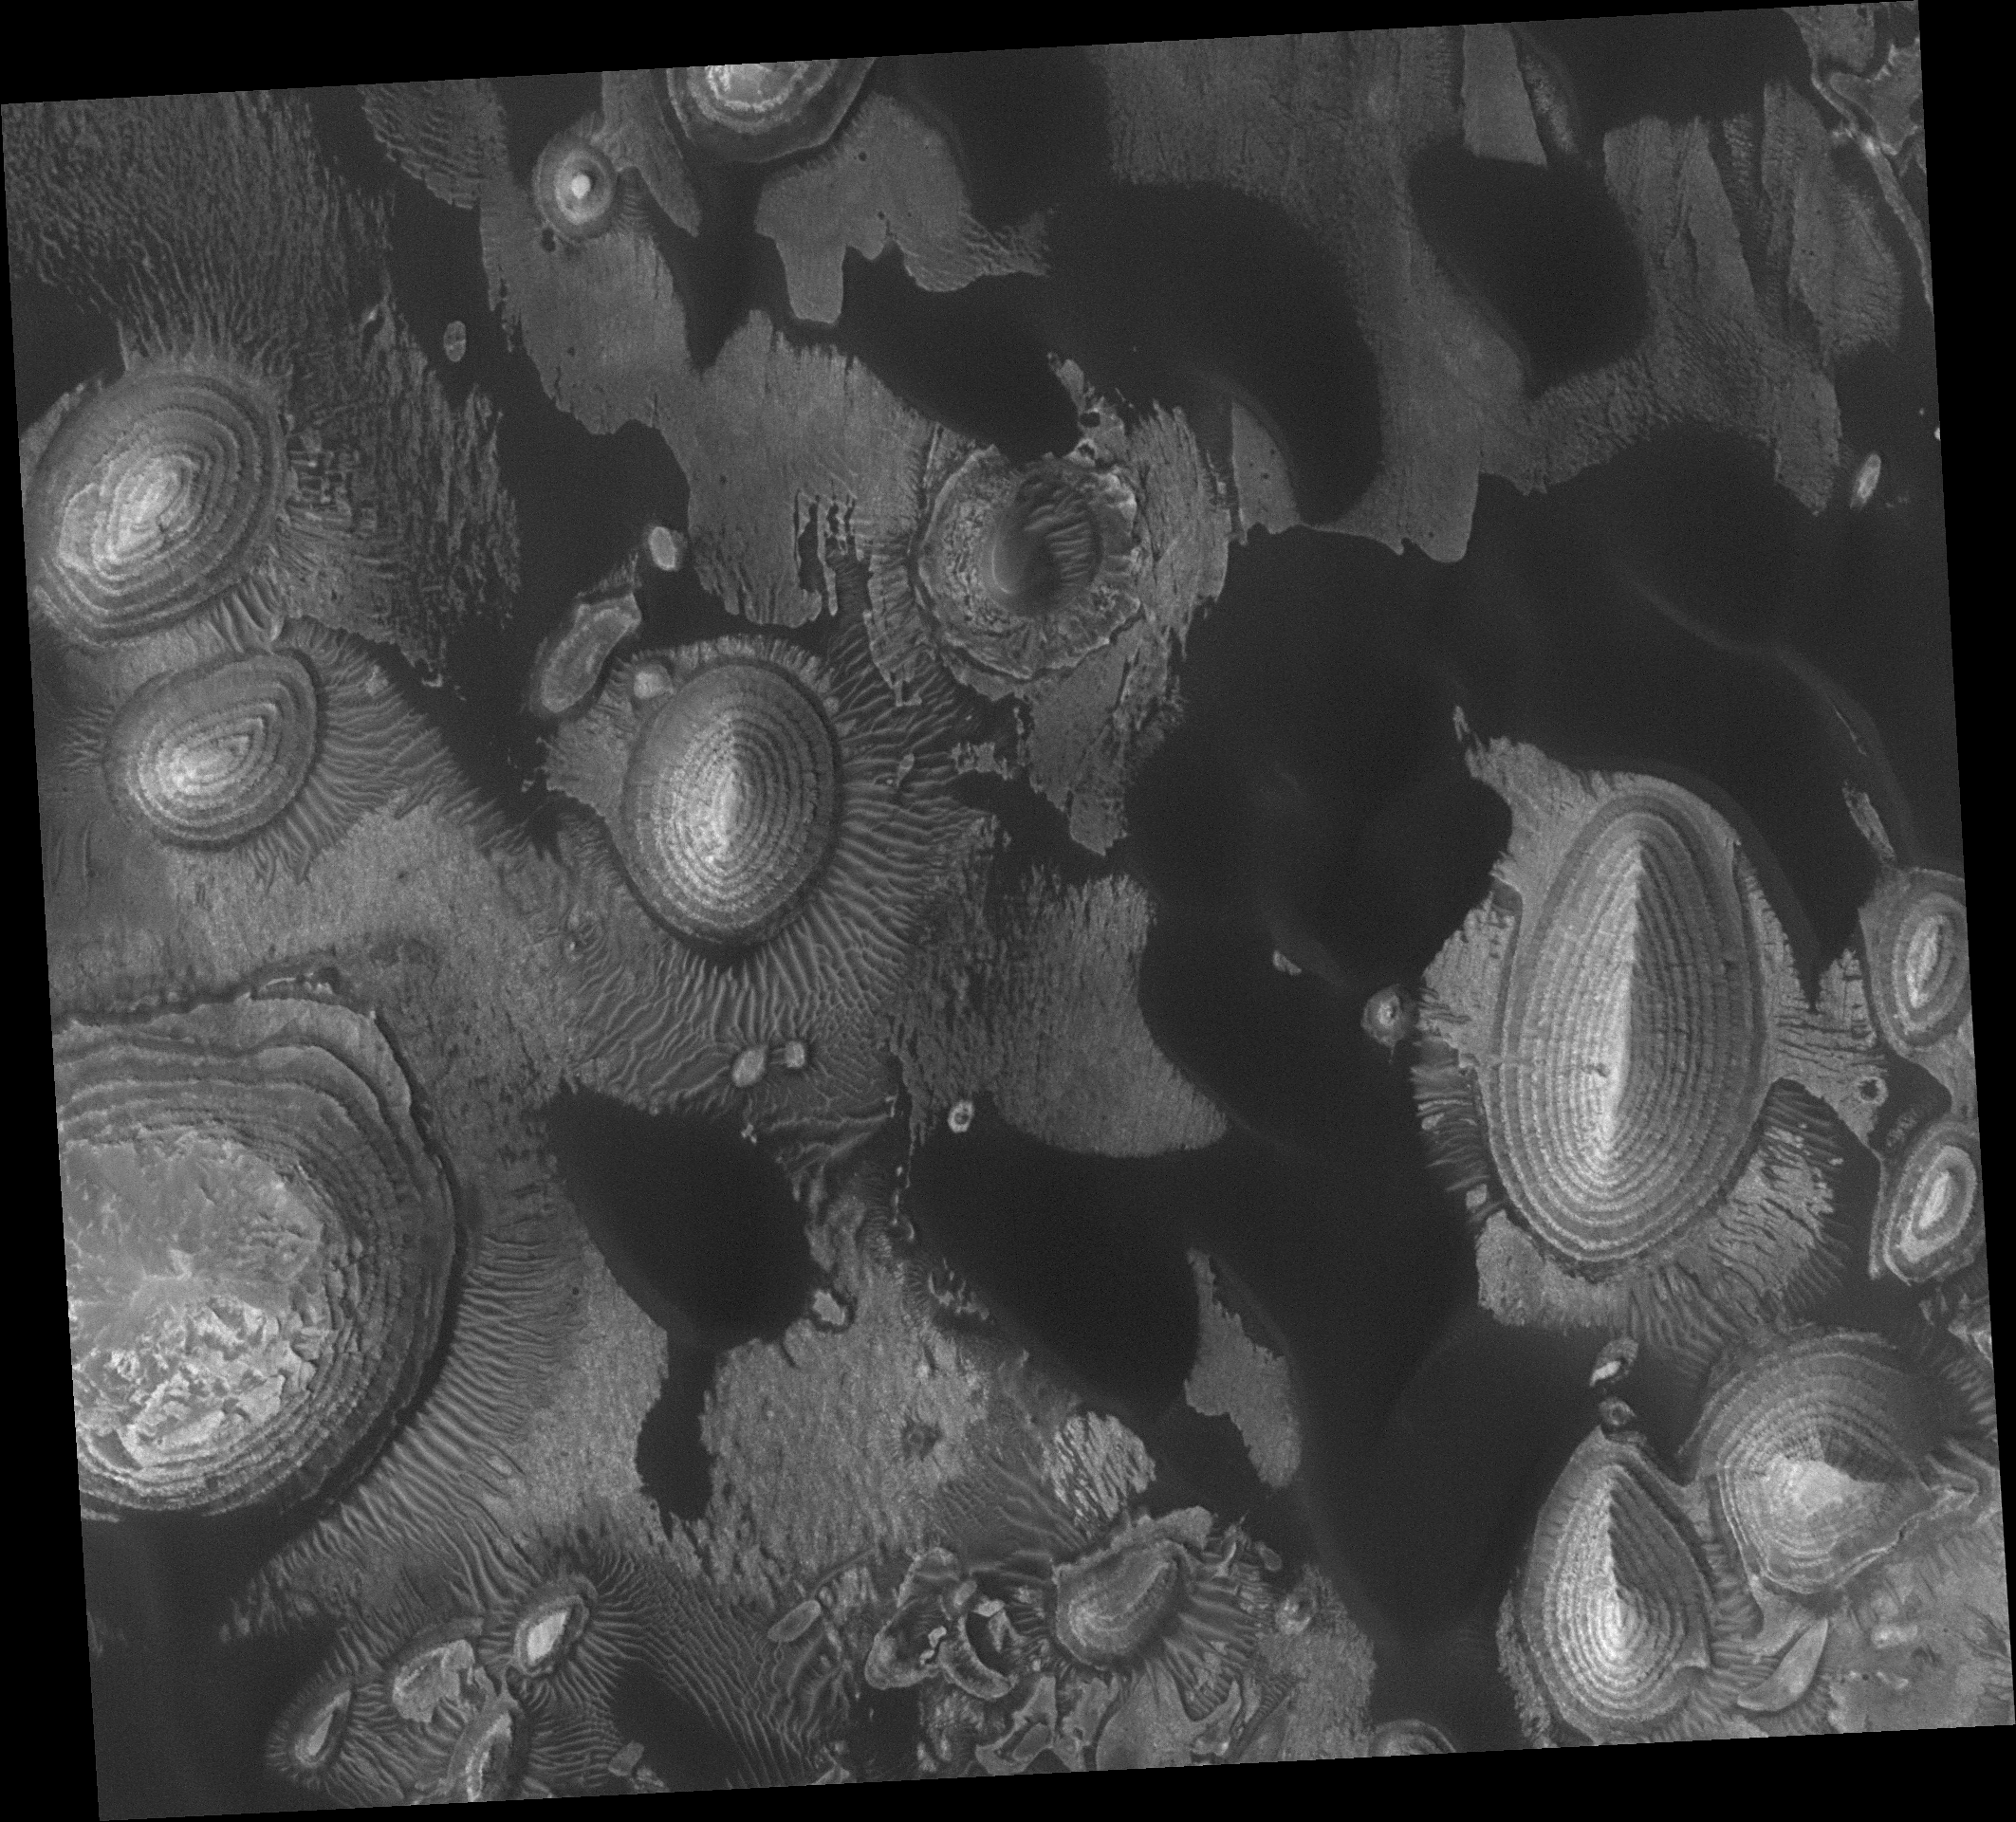

Something Old, Something New

20 September 2006
When it was launched in 1996, the plan was that Mars Global Surveyor (MGS) would wrap up its mission in 2000. Damage to a hinge connected to a solar panel slowed the orbit insertion aerobraking process by a year, so in 1997 the spacecraft team determined that MGS’s mission would end in early 2001. However, the spacecraft and its instruments remained healthy, and its mission was extended. And extended. And extended again. And again. MGS has now been orbiting the red planet for just over nine years. Throughout the mission, data from the Mars Orbiter Camera (MOC) have emphasized details about some of the very oldest and the very newest features exposed on the planet’s surface.

The very ancient and the modern come together in this small, approximately 3 km by 3 km (1.9 mi by 1.9 mi) area on the floor of an unnamed impact crater in western Arabia Terra.

Old are the light-toned, layered mounds scattered across the image. The layers form stair-steps leading to the top of each mound. In most cases, the ‘steps’ are not clean, but are instead covered with debris eroded from the next layer, or step, above. The mounds are remnants of layered rock that once covered the entire scene. They were deposited as sediment in the large, unnamed crater in which these landforms occur. Their regular thickness and repeated character suggest that episodic, or perhaps cyclic, processes brought sediment to the crater floor. If the crater contained water at the time the sediments were deposited, then they represent lakebed materials. The processes that (a) brought sediment to this site, (b) cemented the sediment to form rock, and (c) eroded the sediment to form the mounds we see today, all occurred at some time in the distant past.

New are the dark-toned sand dunes and intermediate-toned ripples. The dark dunes were formed of sand that in relatively recent times has been blown by wind from the northeast (upper right) toward the southwest (lower left). The dunes have slowly encroached upon the older, light-toned, layered mounds. Surrounding each mound is a suite of intermediate-toned ripples. These are large ripples, relative to counterparts on Earth, and are most likely made up of grains somewhat coarser than sand, typically of several millimeters in size. The ripples form a pattern that is generally radial to each mound, indicating that they formed in winds that interacted with these topographic obstacles. The dark dunes are generally younger than the ripples, as dark sand has encroached upon and over-ridden some of the ripples.

This image is one of the favorites of the MOC operations team at Malin Space Science Systems, because it is not only pretty, it also emphasizes aspects of both the ancient and modern sedimentary processes and materials on Mars. Sediments, sedimentary rocks, and the environments in which they were deposited have been a key theme of the MOC science investigation from the beginning, more than 20 years ago, when MOC was selected by NASA to be built and sent to Mars. The first MOC was aboard Mars Observer when it was lost in 1993; the second MOC was built for MGS and is still operating today.

Location near: 8.8°N, 1.2°W
Image width: ~3 km (~1.9 mi)
Illumination from: lower left
Season: Northern Winter

Credit: NASA/JPL/Malin Space Science Systems